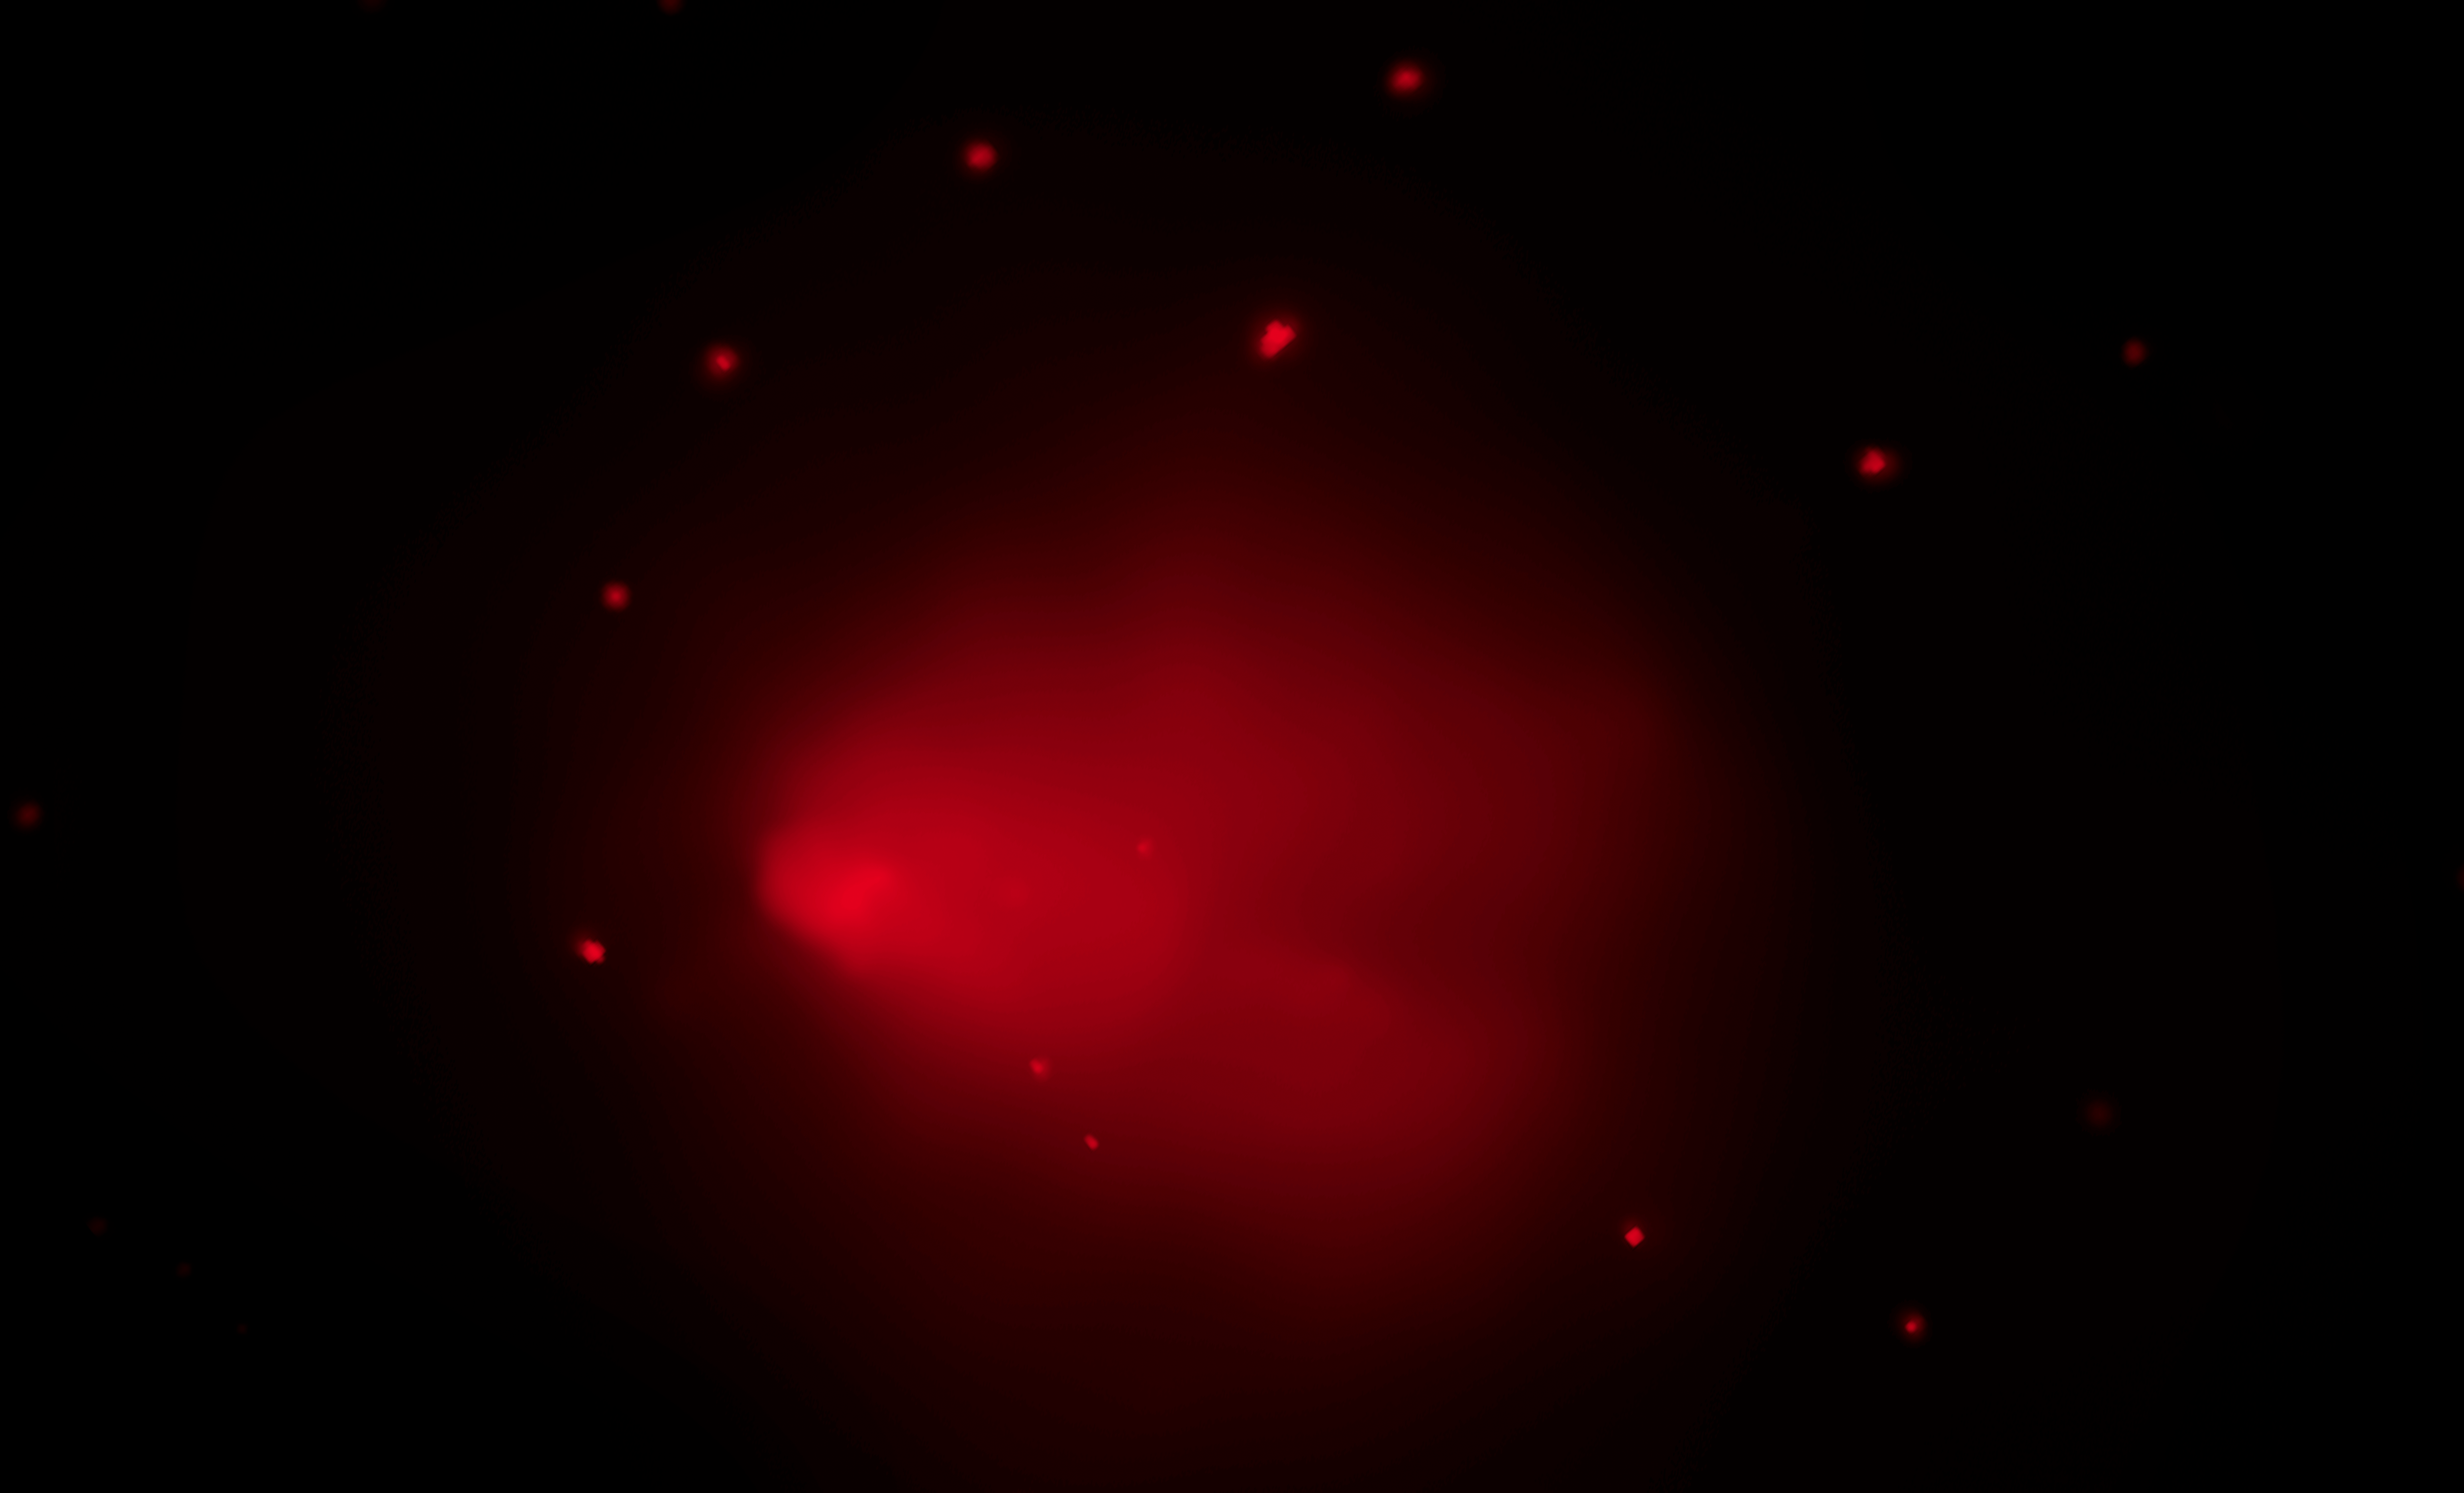

‘El Gordo’ (Chandra X-ray)

Object Name: El Gordo, ACT-CL J0102-4915
Object Description: Galaxy Cluster
Instrument: Chandra X-ray
Filters: X-ray

Credit: NASA, ESA, J. Jee (University of California, Davis), J. Hughes (Rutgers University), F. Menanteau (Rutgers University and University of Illinois, Urbana-Champaign), C. Sifon (Leiden Observatory), R. Mandelbum (Carnegie Mellon University), L. Barrientos (Universidad Catolica de Chile), and K. Ng (University of California, Davis)